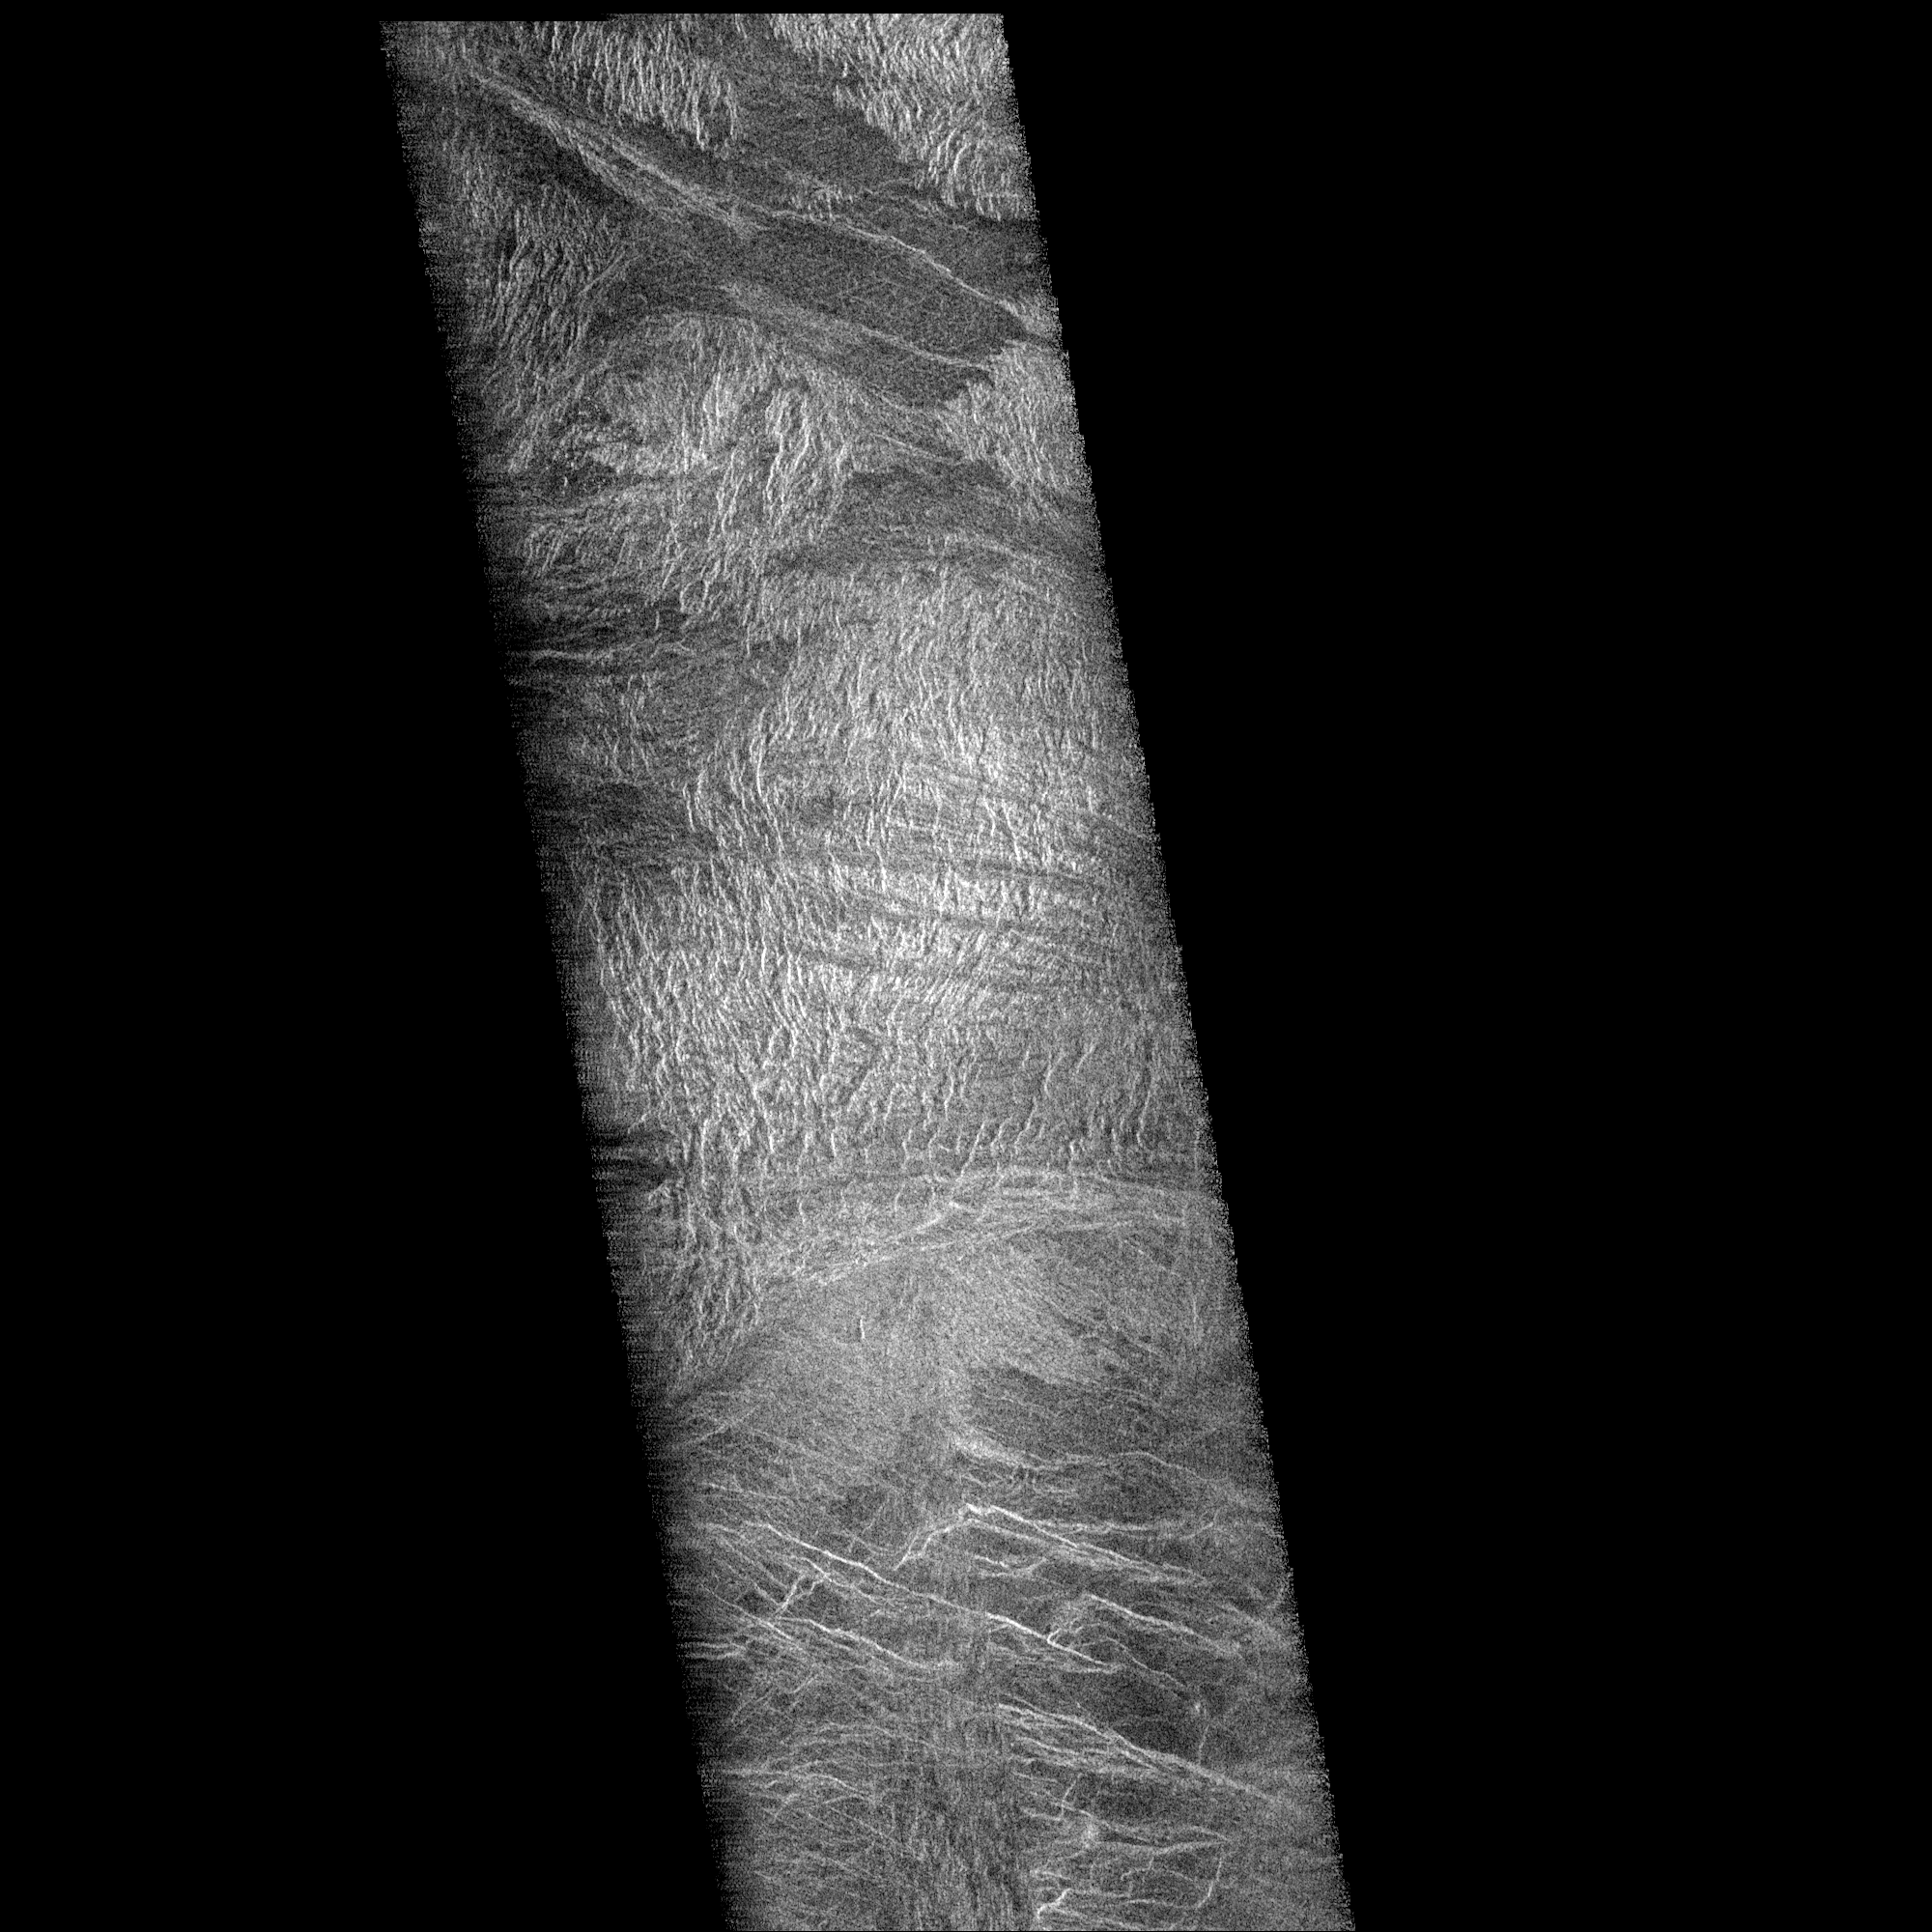

Venus – Rhea Mons Volcano

Two mosaiced pieces of Magellan image strips display the area east of the Rhea Mons volcano on Venus. This image is centered at about 32.5 degrees north latitude and 286.6 degrees east longitude. The mosaic is 47 kilometers (28 miles) wide and 135 km (81 miles) long. This region has been previously identified as “tessera” from Earth-based radar (Arecibo) images. The center of the image is dominated by a network of intersecting ridges and valleys. The radar bright north south trending features in this image range from 1 km (0.6 mile) to 3 km (1.8 miles) in length. The average spacing between these ridges is about 1.5 km (0.9 mile). The dark patches at the top of the image are smooth surfaces and may be lava flows located in lowlands between the higher ridge and the valley terrain. This image is a mosaic of two orbits obtained in the first Magellan radar test and played back to Earth to the Deep Space Network stations near Goldstone, Calif. and Canberra, Australia, respectively. The resolution of this image is approximately 120 meters (400 feet).

Credit: NASA/JPL